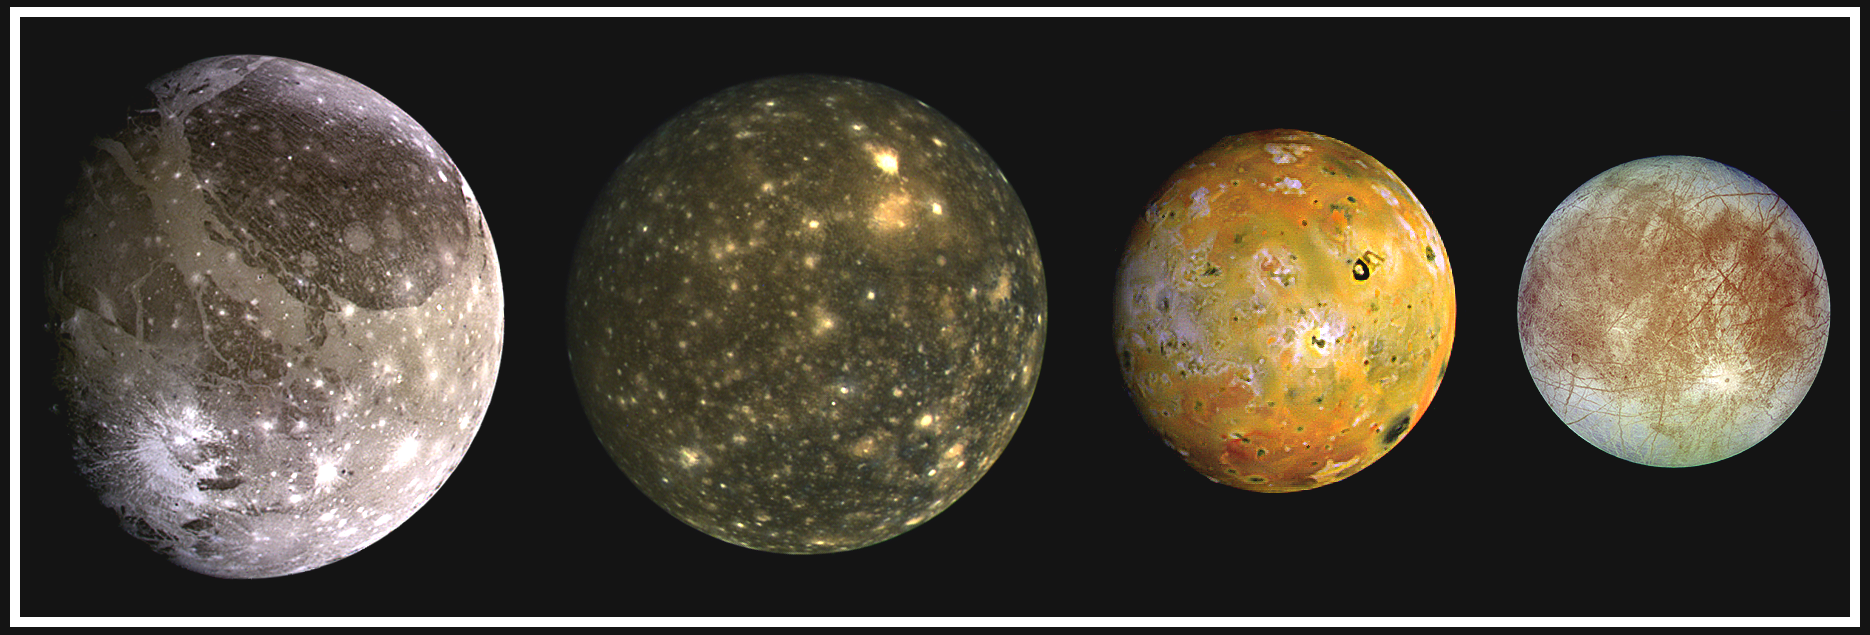

The Galilean Satellites

This composite includes the four largest moons of Jupiter which are known as the Galilean satellites. From left to right, the moons shown are Ganymede, Callisto, Io, and Europa. The Galilean satellites were first seen by the Italian astronomer Galileo Galilei in 1610. In order of increasing distance from Jupiter, Io is closest, followed by Europa, Ganymede, and Callisto.

The order of these satellites from the planet Jupiter helps to explain some of the visible differences among the moons. Io is subject to the strongest tidal stresses from the massive planet. These stresses generate internal heating which is released at the surface and makes Io the most volcanically active body in our solar system. Europa appears to be strongly differentiated with a rock/iron core, an ice layer at its surface, and the potential for local or global zones of water between these layers. Tectonic resurfacing brightens terrain on the less active and partially differentiated moon Ganymede. Callisto, furthest from Jupiter, appears heavily cratered at low resolutions and shows no evidence of internal activity.

North is to the top of this composite picture in which these satellites have all been scaled to a common factor of 10 kilometers (6 miles) per picture element.

The Solid State Imaging (CCD) system aboard NASA’s Galileo spacecraft obtained the Io and Ganymede images in June 1996, while the Europa images were obtained in September 1996. Because Galileo focuses on high resolution imaging of regional areas on Callisto rather than global coverage, the portrait of Callisto is from the 1979 flyby of NASA’s Voyager spacecraft.

Launched in October 1989, the spacecraft’s mission is to conduct detailed studies of the giant planet, its largest moons and the Jovian magnetic environment. The Jet Propulsion Laboratory, Pasadena, CA, manages the mission for NASA’s Office of Space Science, Washington, DC.

This image and other images and data received from Galileo are posted on the World Wide Web, on the Galileo mission home page at: http://galileo.jpl.nasa.gov. Background information and educational context for the images can be found at: http:/ /www.jpl.nasa.gov/galileo/sepo.

Credit: NASA/JPL/DLR